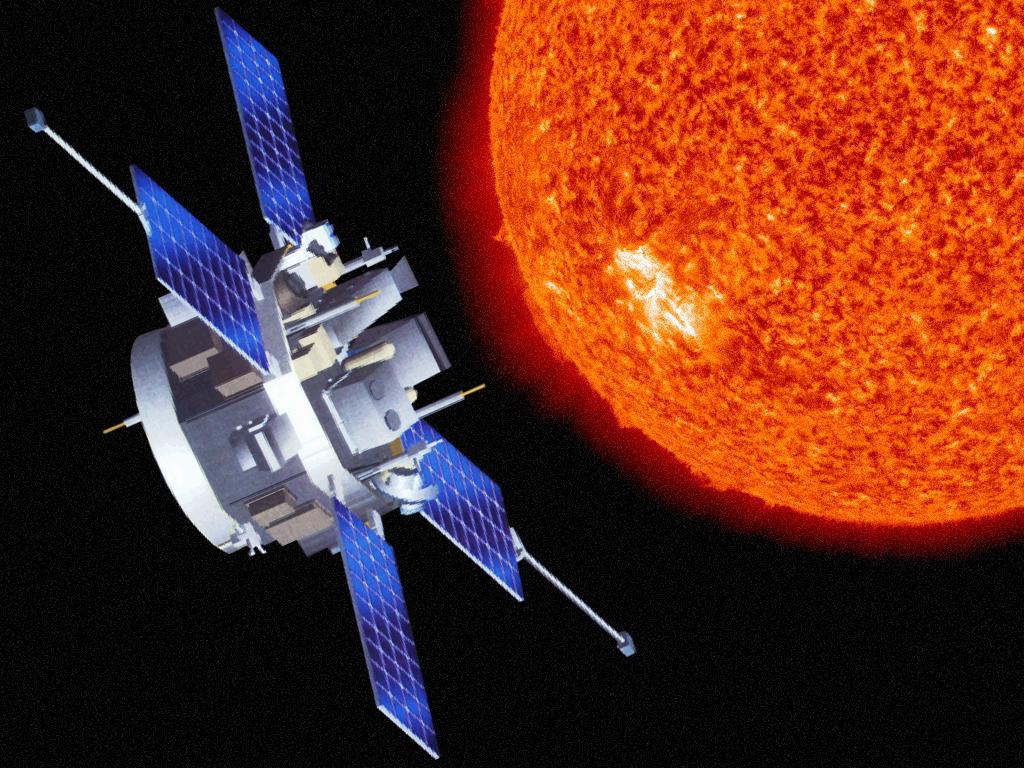

ACE Spacecraft (Artist’s Concept)

Artist’s rendition of the Advanced Composition Explorer (ACE) spacecraft.

Credit: NASA